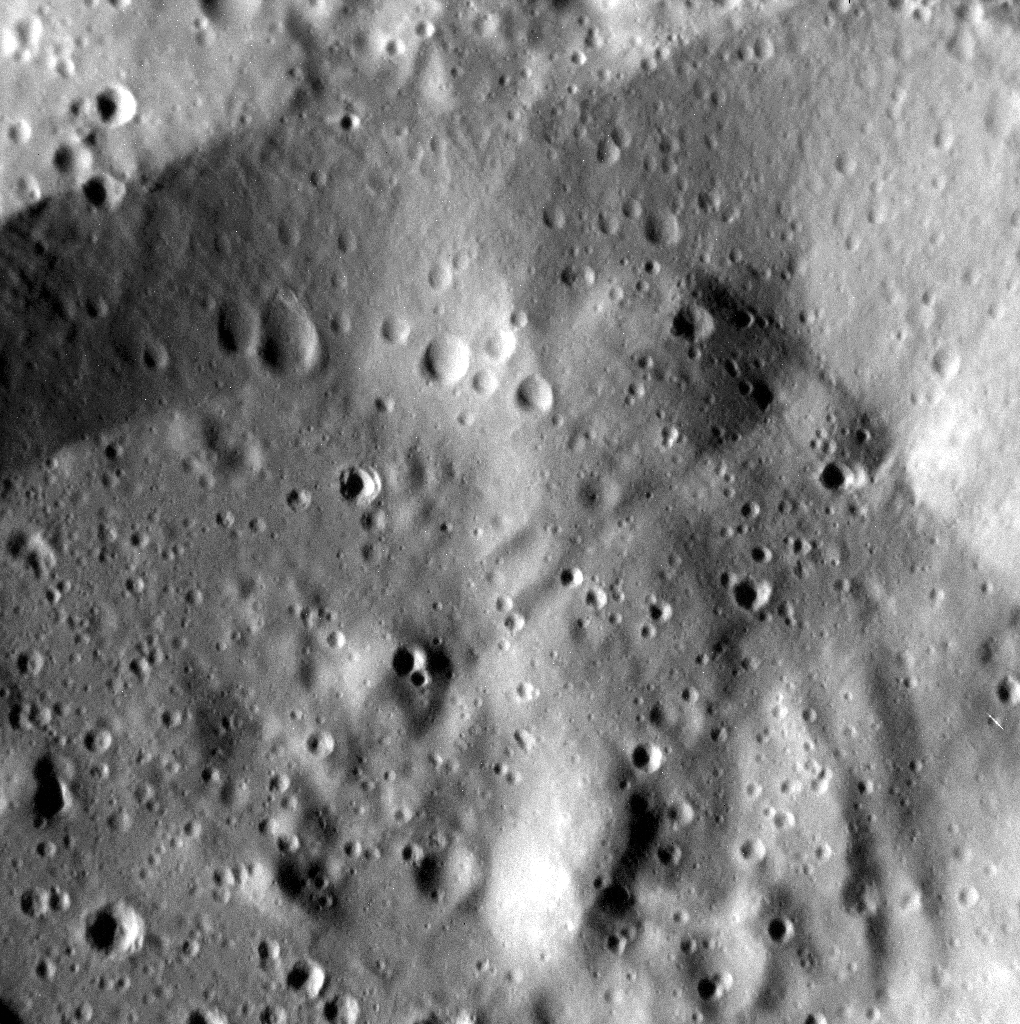

Tears Roll Down

This targeted image is a highly detailed view of the wall and floor of an unnamed crater to the north of To Ngoc Van. In the upper-left portion of the image, several small teardrop-shaped craters are present. The elongated shape results from formation on the sloping face of the larger crater’s wall. The image is not map projected

This image was acquired as a high-resolution targeted observation. Targeted observations are images of a small area on Mercury’s surface at resolutions much higher than the 200-meter/pixel morphology base map. It is not possible to cover all of Mercury’s surface at this high resolution, but typically several areas of high scientific interest are imaged in this mode each week.

Date acquired: March 11, 2014
Image Mission Elapsed Time (MET): 36827656
Image ID: 5912113
Instrument: Narrow Angle Camera (NAC) of the Mercury Dual Imaging System (MDIS)
Center Latitude: 57.0°
Center Longitude: 247.6° E
Resolution: 6 meters/pixel
Scale:The scene is about 7 km (4 mi.) across
Incidence Angle: 70.5°
Emission Angle: 7.4°
Phase Angle: 77.9°
North is toward the lower right of the image.

The MESSENGER spacecraft is the first ever to orbit the planet Mercury, and the spacecraft’s seven scientific instruments and radio science investigation are unraveling the history and evolution of the Solar System’s innermost planet. MESSENGER acquired over 150,000 images and extensive other data sets. MESSENGER is capable of continuing orbital operations until early 2015.

For information regarding the use of images, see the MESSENGER image use policy.

Credit: NASA/Johns Hopkins University Applied Physics Laboratory/Carnegie Institution of Washington